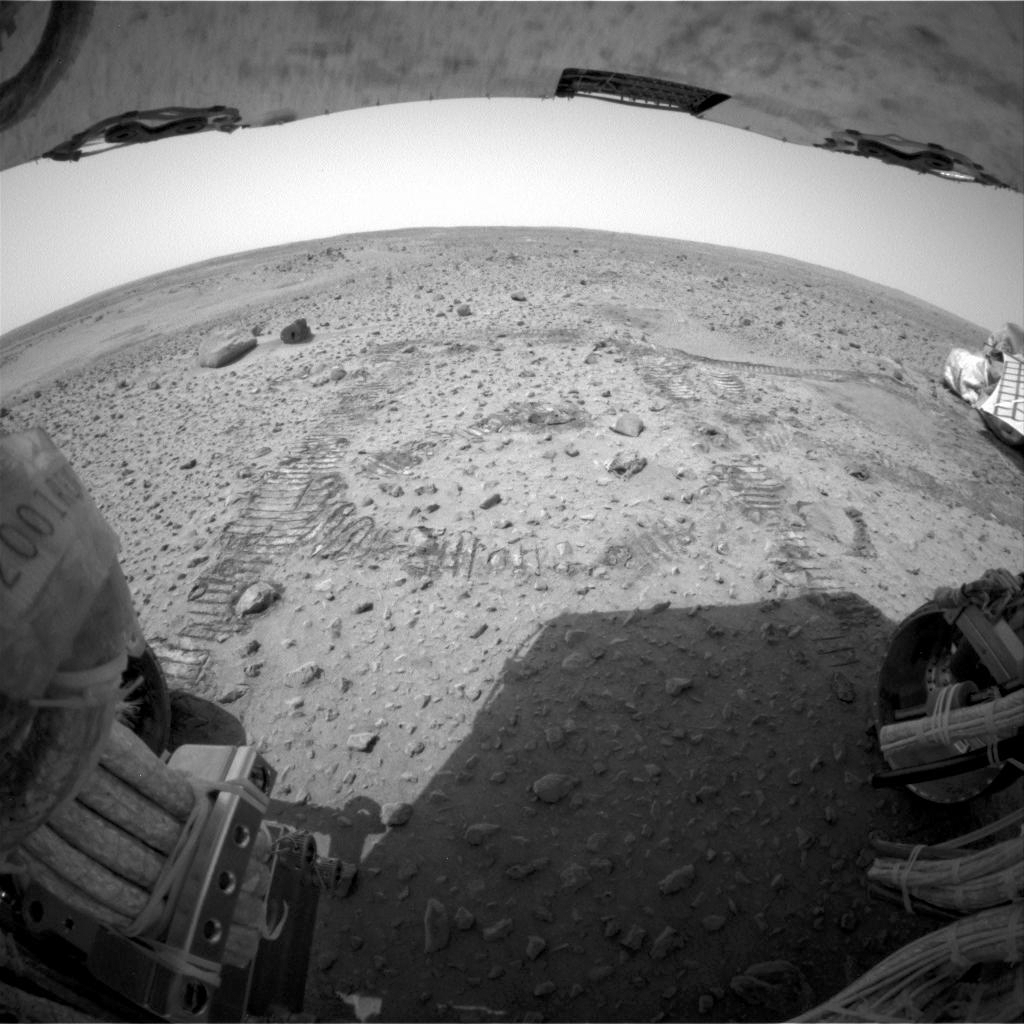

Spirit Takes a Turn for Adirondack

This rear hazard-identification camera image looks back at the circular tracks made in the martian soil when the Mars Exploration Rover Spirit drove about 3 meters (10 feet) toward the mountain-shaped rock called Adirondack, Spirit’s first rock target. Spirit made a series of arcing turns totaling approximately 1 meter (3 feet). It then turned in place and made a series of short, straightforward movements totaling approximately 2 meters (6.5 feet). The drive took about 30 minutes to complete, including time stopped to take images. The two rocks in the upper left corner of the image are called “Sashimi” and “Sushi.” In the upper right corner is a portion of the lander, now known as the Columbia Memorial Station.

Credit: NASA/JPL